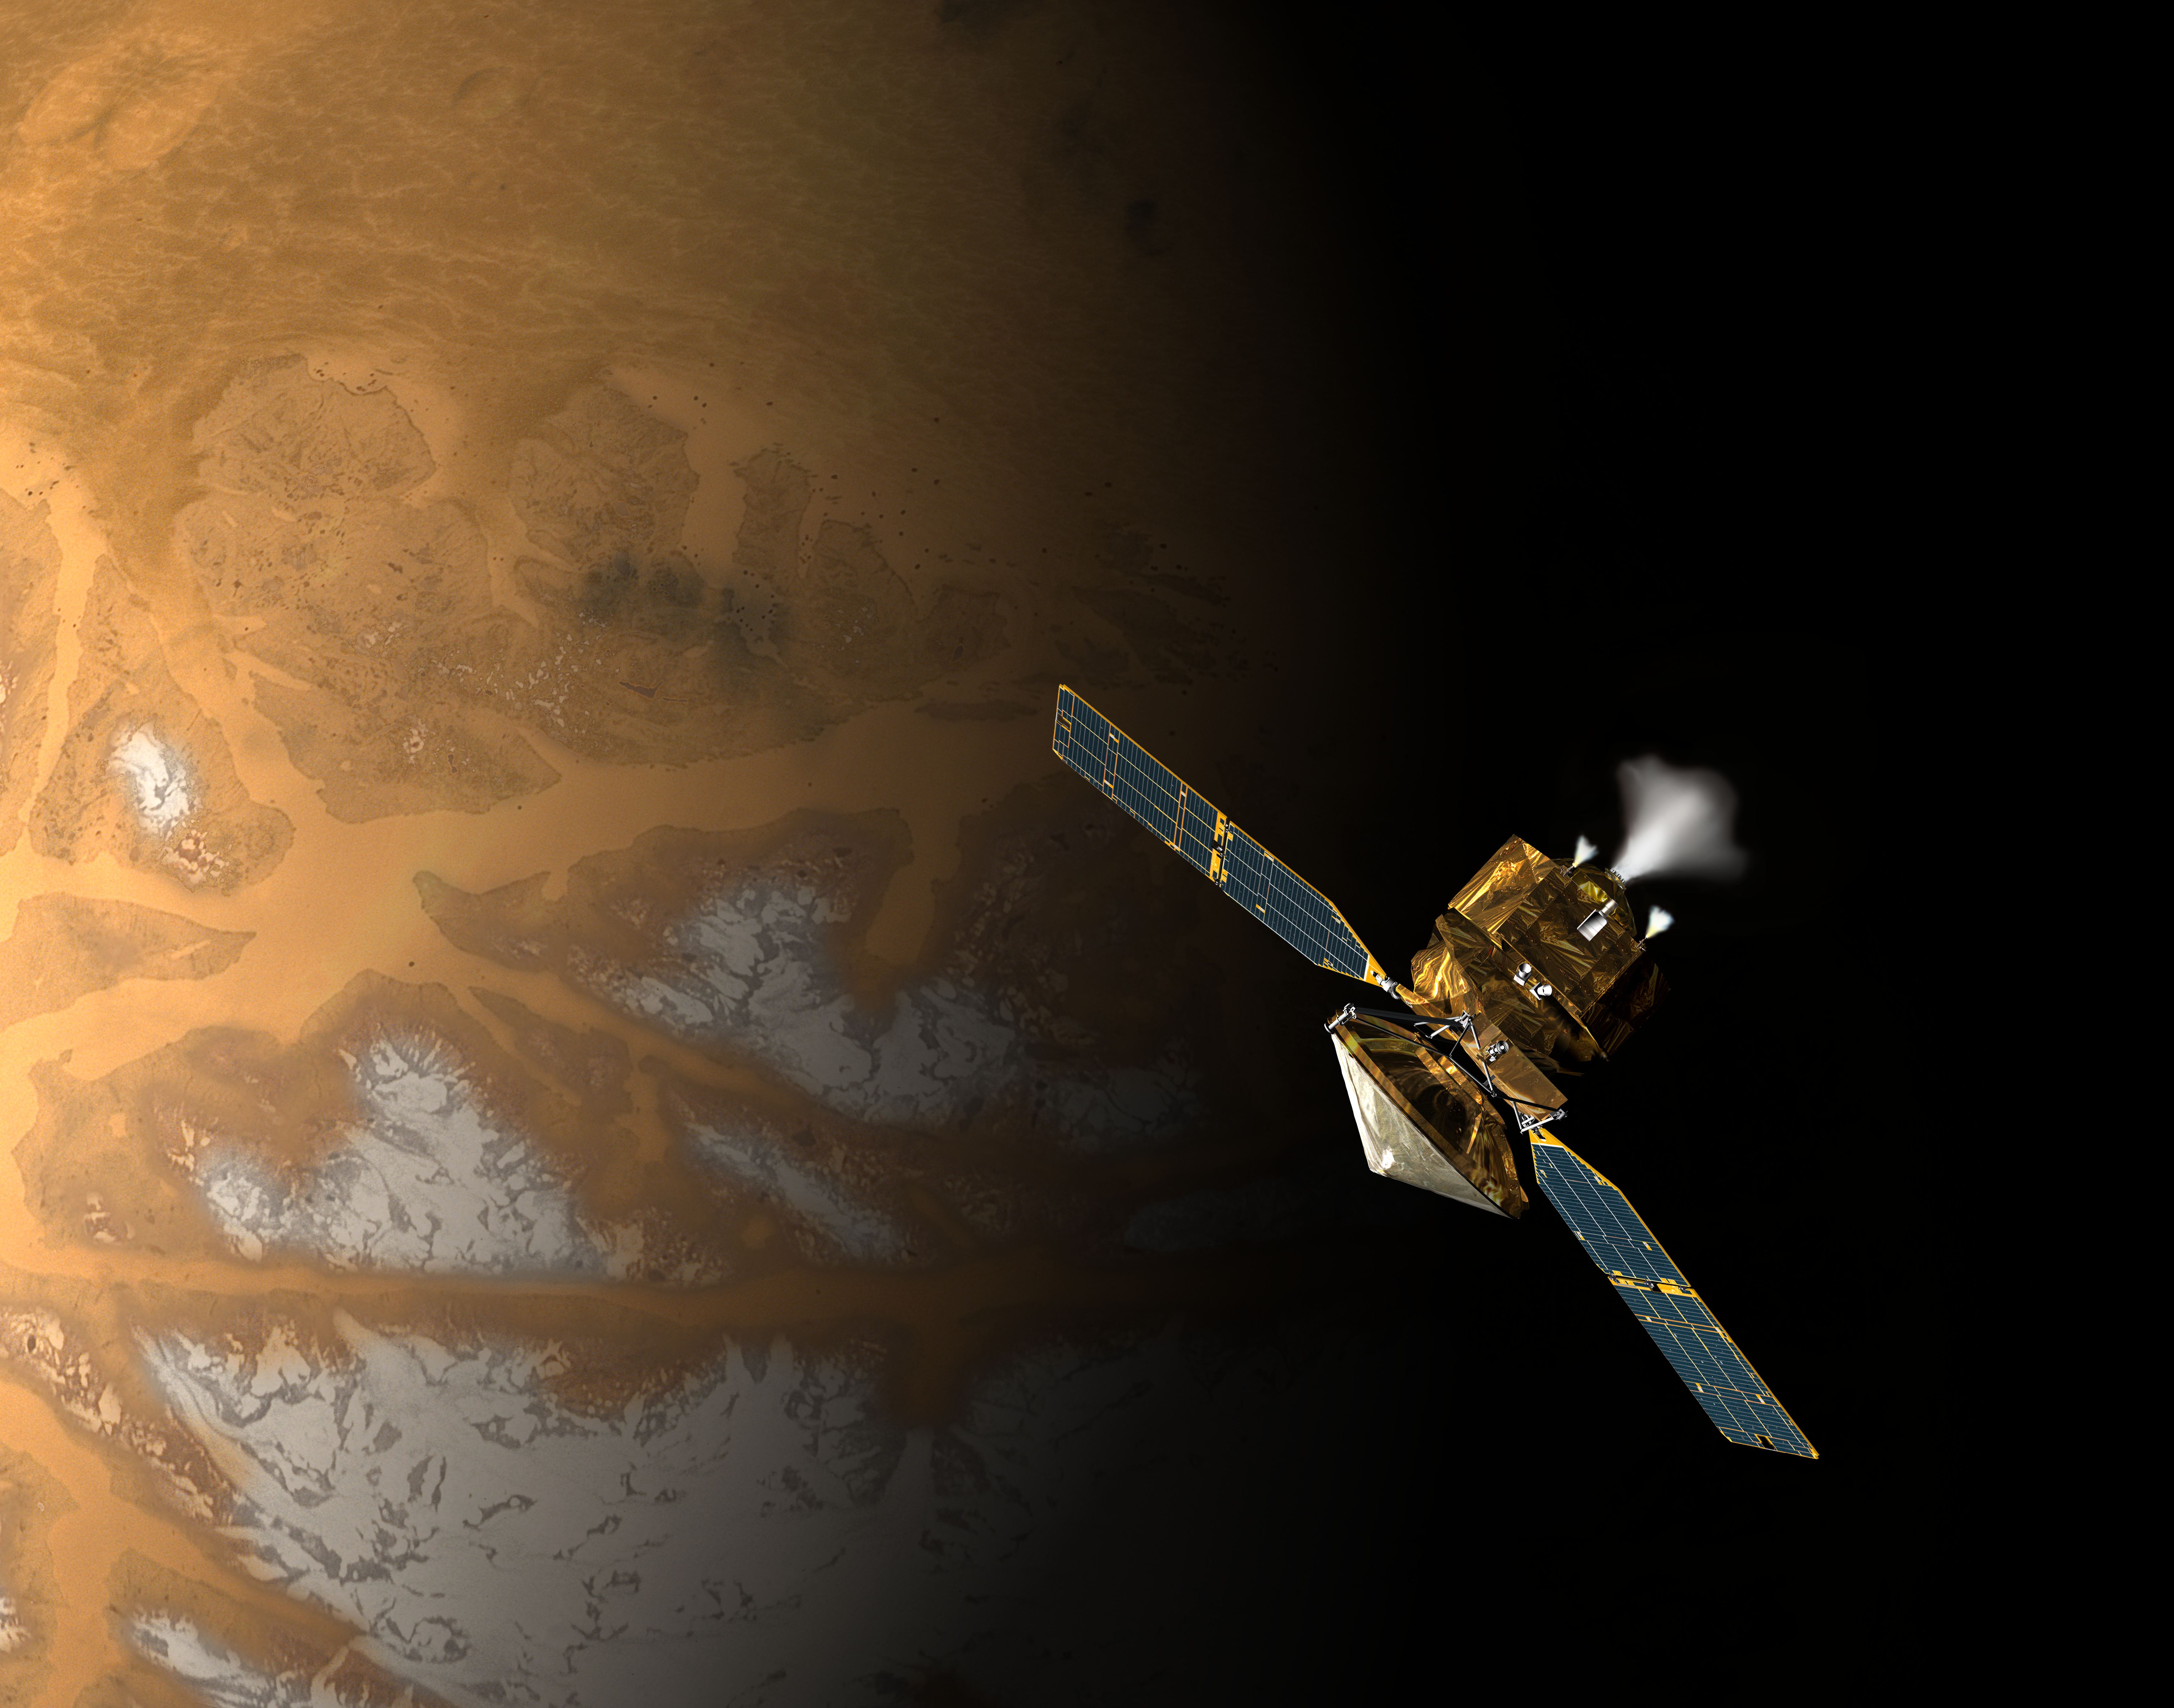

Orbit Insertion by Mars Reconnaissance Orbiter (Artist’s Concept)

This is an artist’s concept of NASA’s Mars Reconnaissance Orbiter during the critical process of Mars orbit insertion. In order to be captured into orbit around Mars, the spacecraft must conduct a 25-minute rocket burn when it is just shy of reaching the planet. As pictured, it will pass under the red planet’s southern hemisphere as it begins the insertion burn.

Credit: NASA/JPL